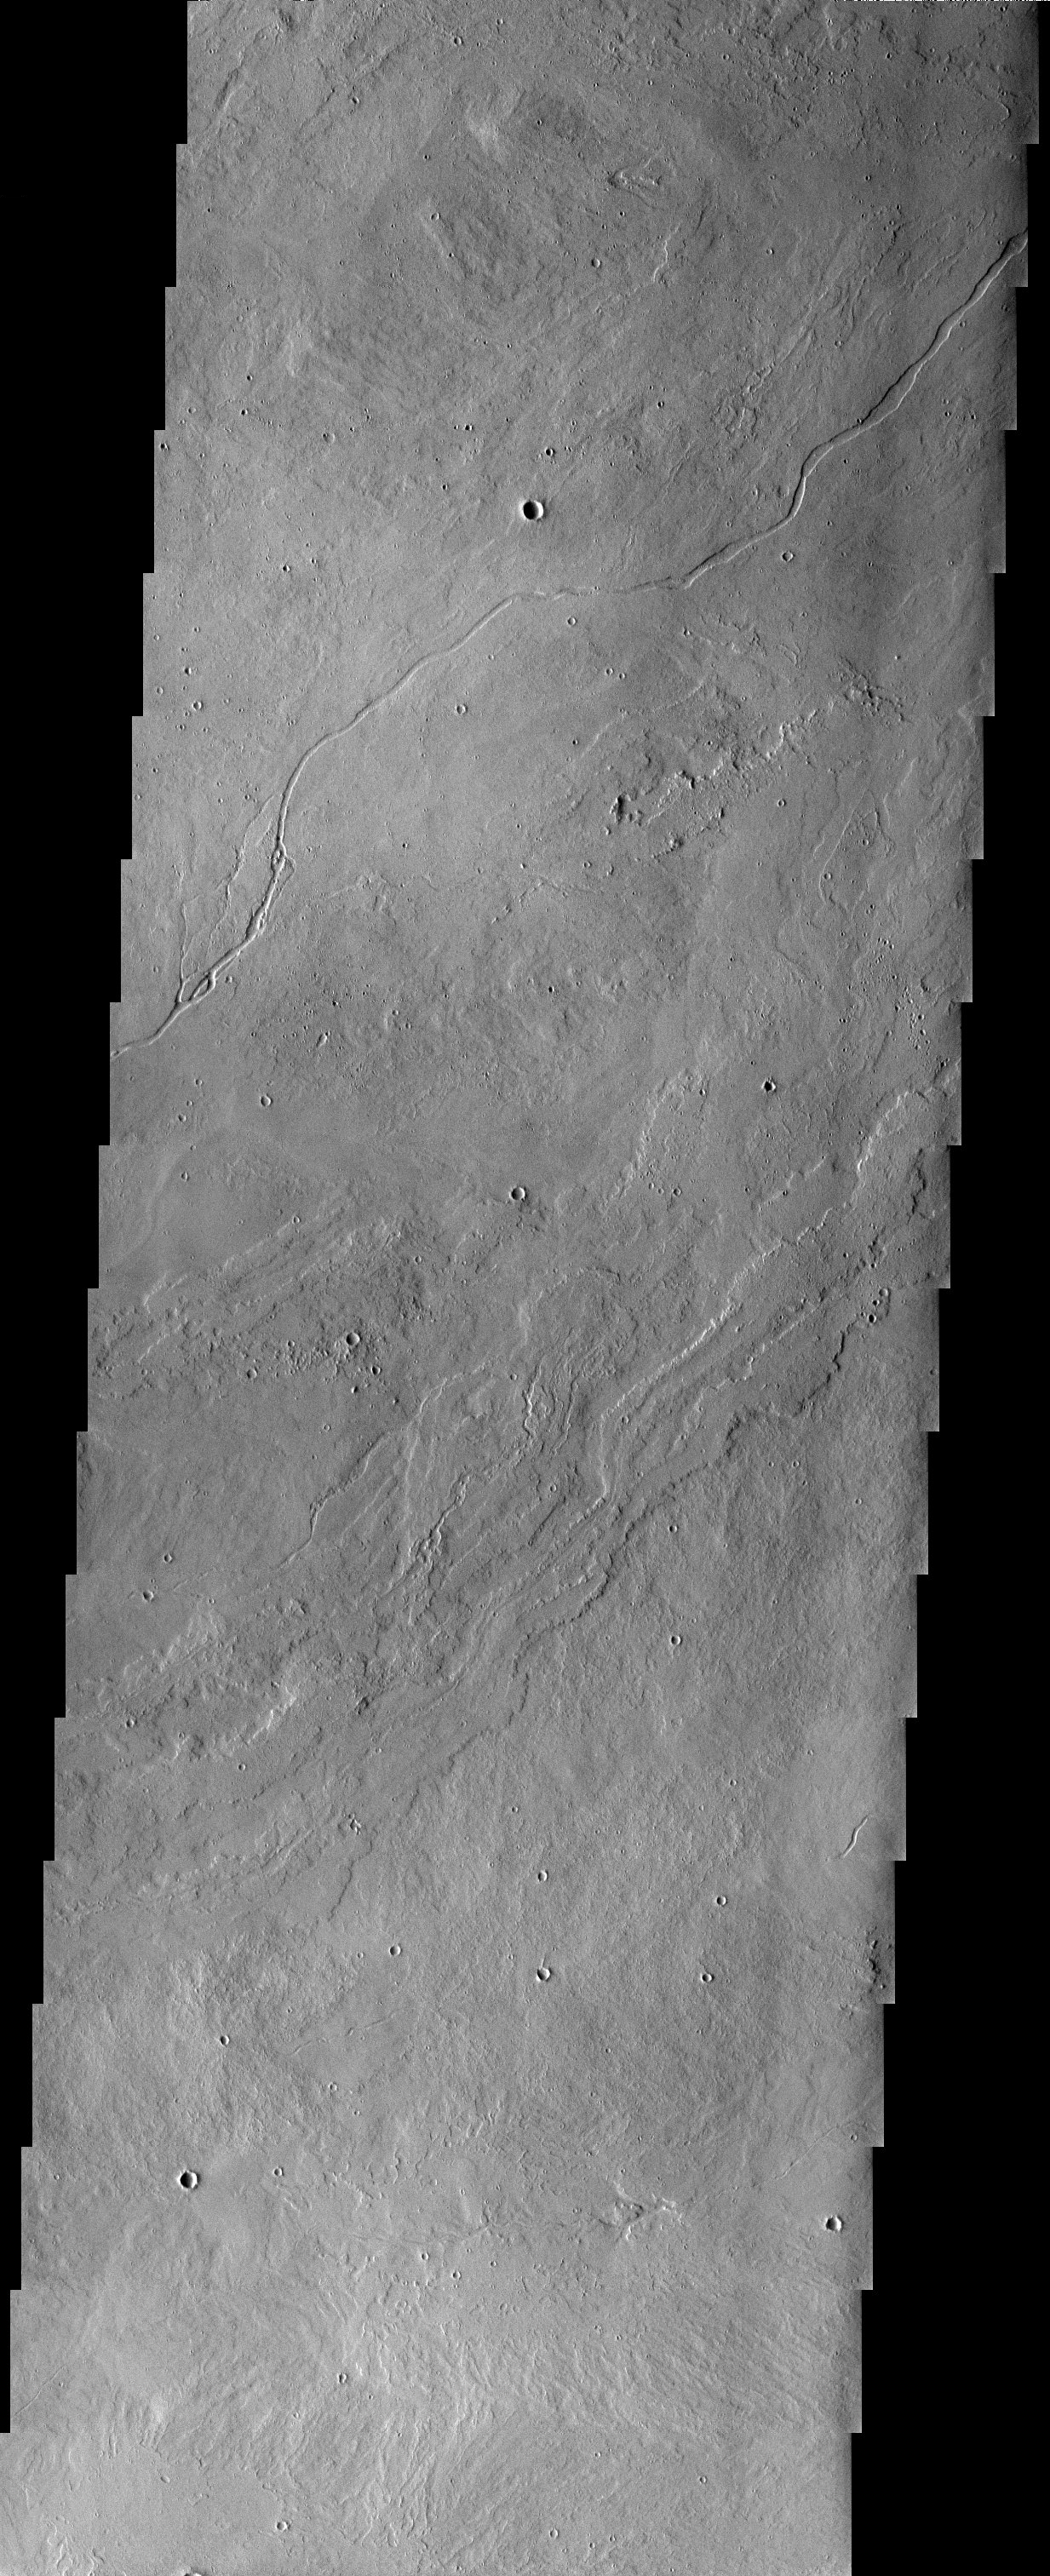

Lava Flows

Released 30 May 2003

Lava flows and channels are visible here on the eastern flanks of Ascraeus Mons. One of the channels is bordered by levees, which form as lava overflows the channel banks, cools and solidifies. The other prominent channel to the north lacks levees, suggesting it may be a collapsed lava tube, or may have an aqueous origin.

Image information: VIS instrument. Latitude 13.9, Longitude 262.2 East (97.8 West). 19 meter/pixel resolution.

Note: this THEMIS visual image has not been radiometrically nor geometrically calibrated for this preliminary release. An empirical correction has been performed to remove instrumental effects. A linear shift has been applied in the cross-track and down-track direction to approximate spacecraft and planetary motion. Fully calibrated and geometrically projected images will be released through the Planetary Data System in accordance with Project policies at a later time.

NASA’s Jet Propulsion Laboratory manages the 2001 Mars Odyssey mission for NASA’s Office of Space Science, Washington, D.C. The Thermal Emission Imaging System (THEMIS) was developed by Arizona State University, Tempe, in collaboration with Raytheon Santa Barbara Remote Sensing. The THEMIS investigation is led by Dr. Philip Christensen at Arizona State University. Lockheed Martin Astronautics, Denver, is the prime contractor for the Odyssey project, and developed and built the orbiter. Mission operations are conducted jointly from Lockheed Martin and from JPL, a division of the California Institute of Technology in Pasadena.

Credit: NASA/JPL/Arizona State University